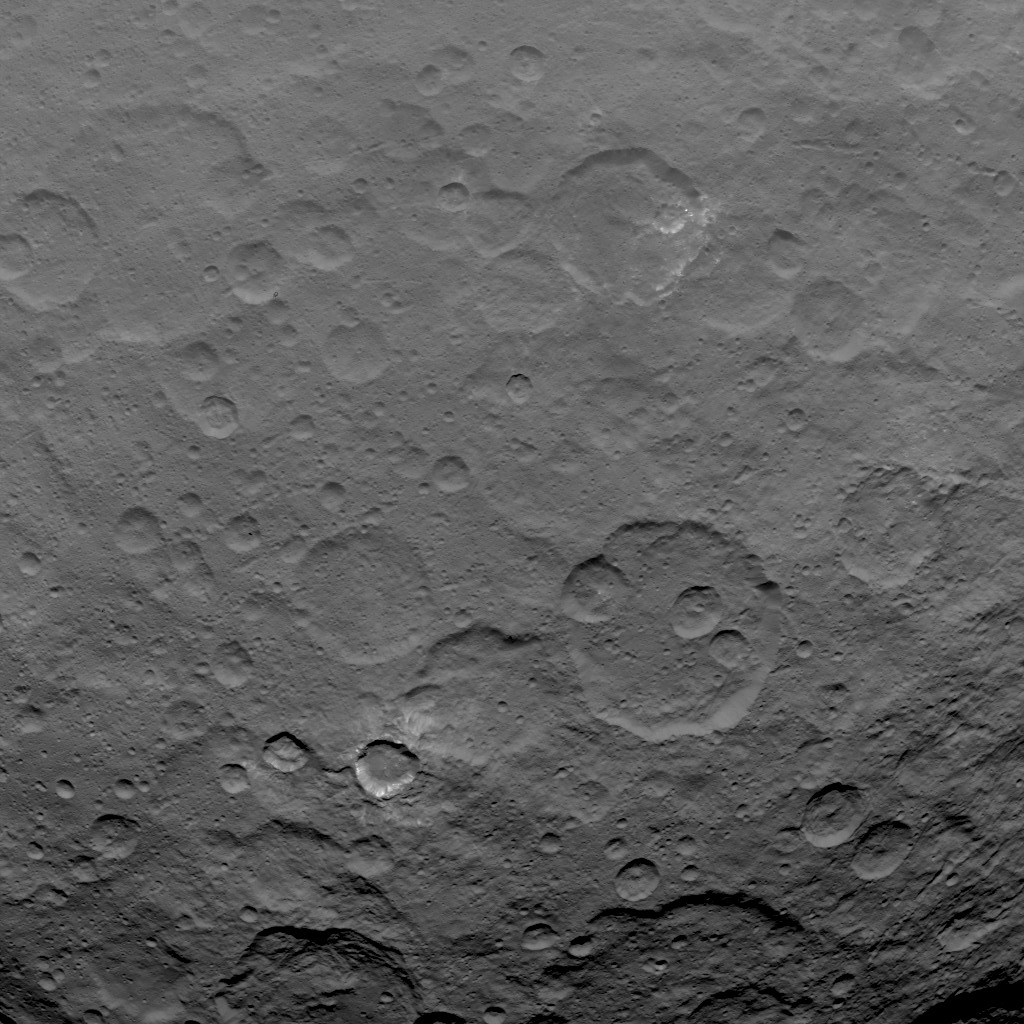

Dawn Survey Orbit Image 22

This image, taken by NASA’s Dawn spacecraft, shows dwarf planet Ceres from an altitude of 2,700 miles (4,400 kilometers). The image, with a resolution of 1,400 feet (410 meters) per pixel, was taken on June 18, 2015.

Dawn’s mission is managed by JPL for NASA’s Science Mission Directorate in Washington. Dawn is a project of the directorate’s Discovery Program, managed by NASA’s Marshall Space Flight Center in Huntsville, Alabama. UCLA is responsible for overall Dawn mission science. Orbital ATK, Inc., in Dulles, Virginia, designed and built the spacecraft. The German Aerospace Center, the Max Planck Institute for Solar System Research, the Italian Space Agency and the Italian National Astrophysical Institute are international partners on the mission team.

Credit: NASA/JPL-Caltech/UCLA/MPS/DLR/IDA